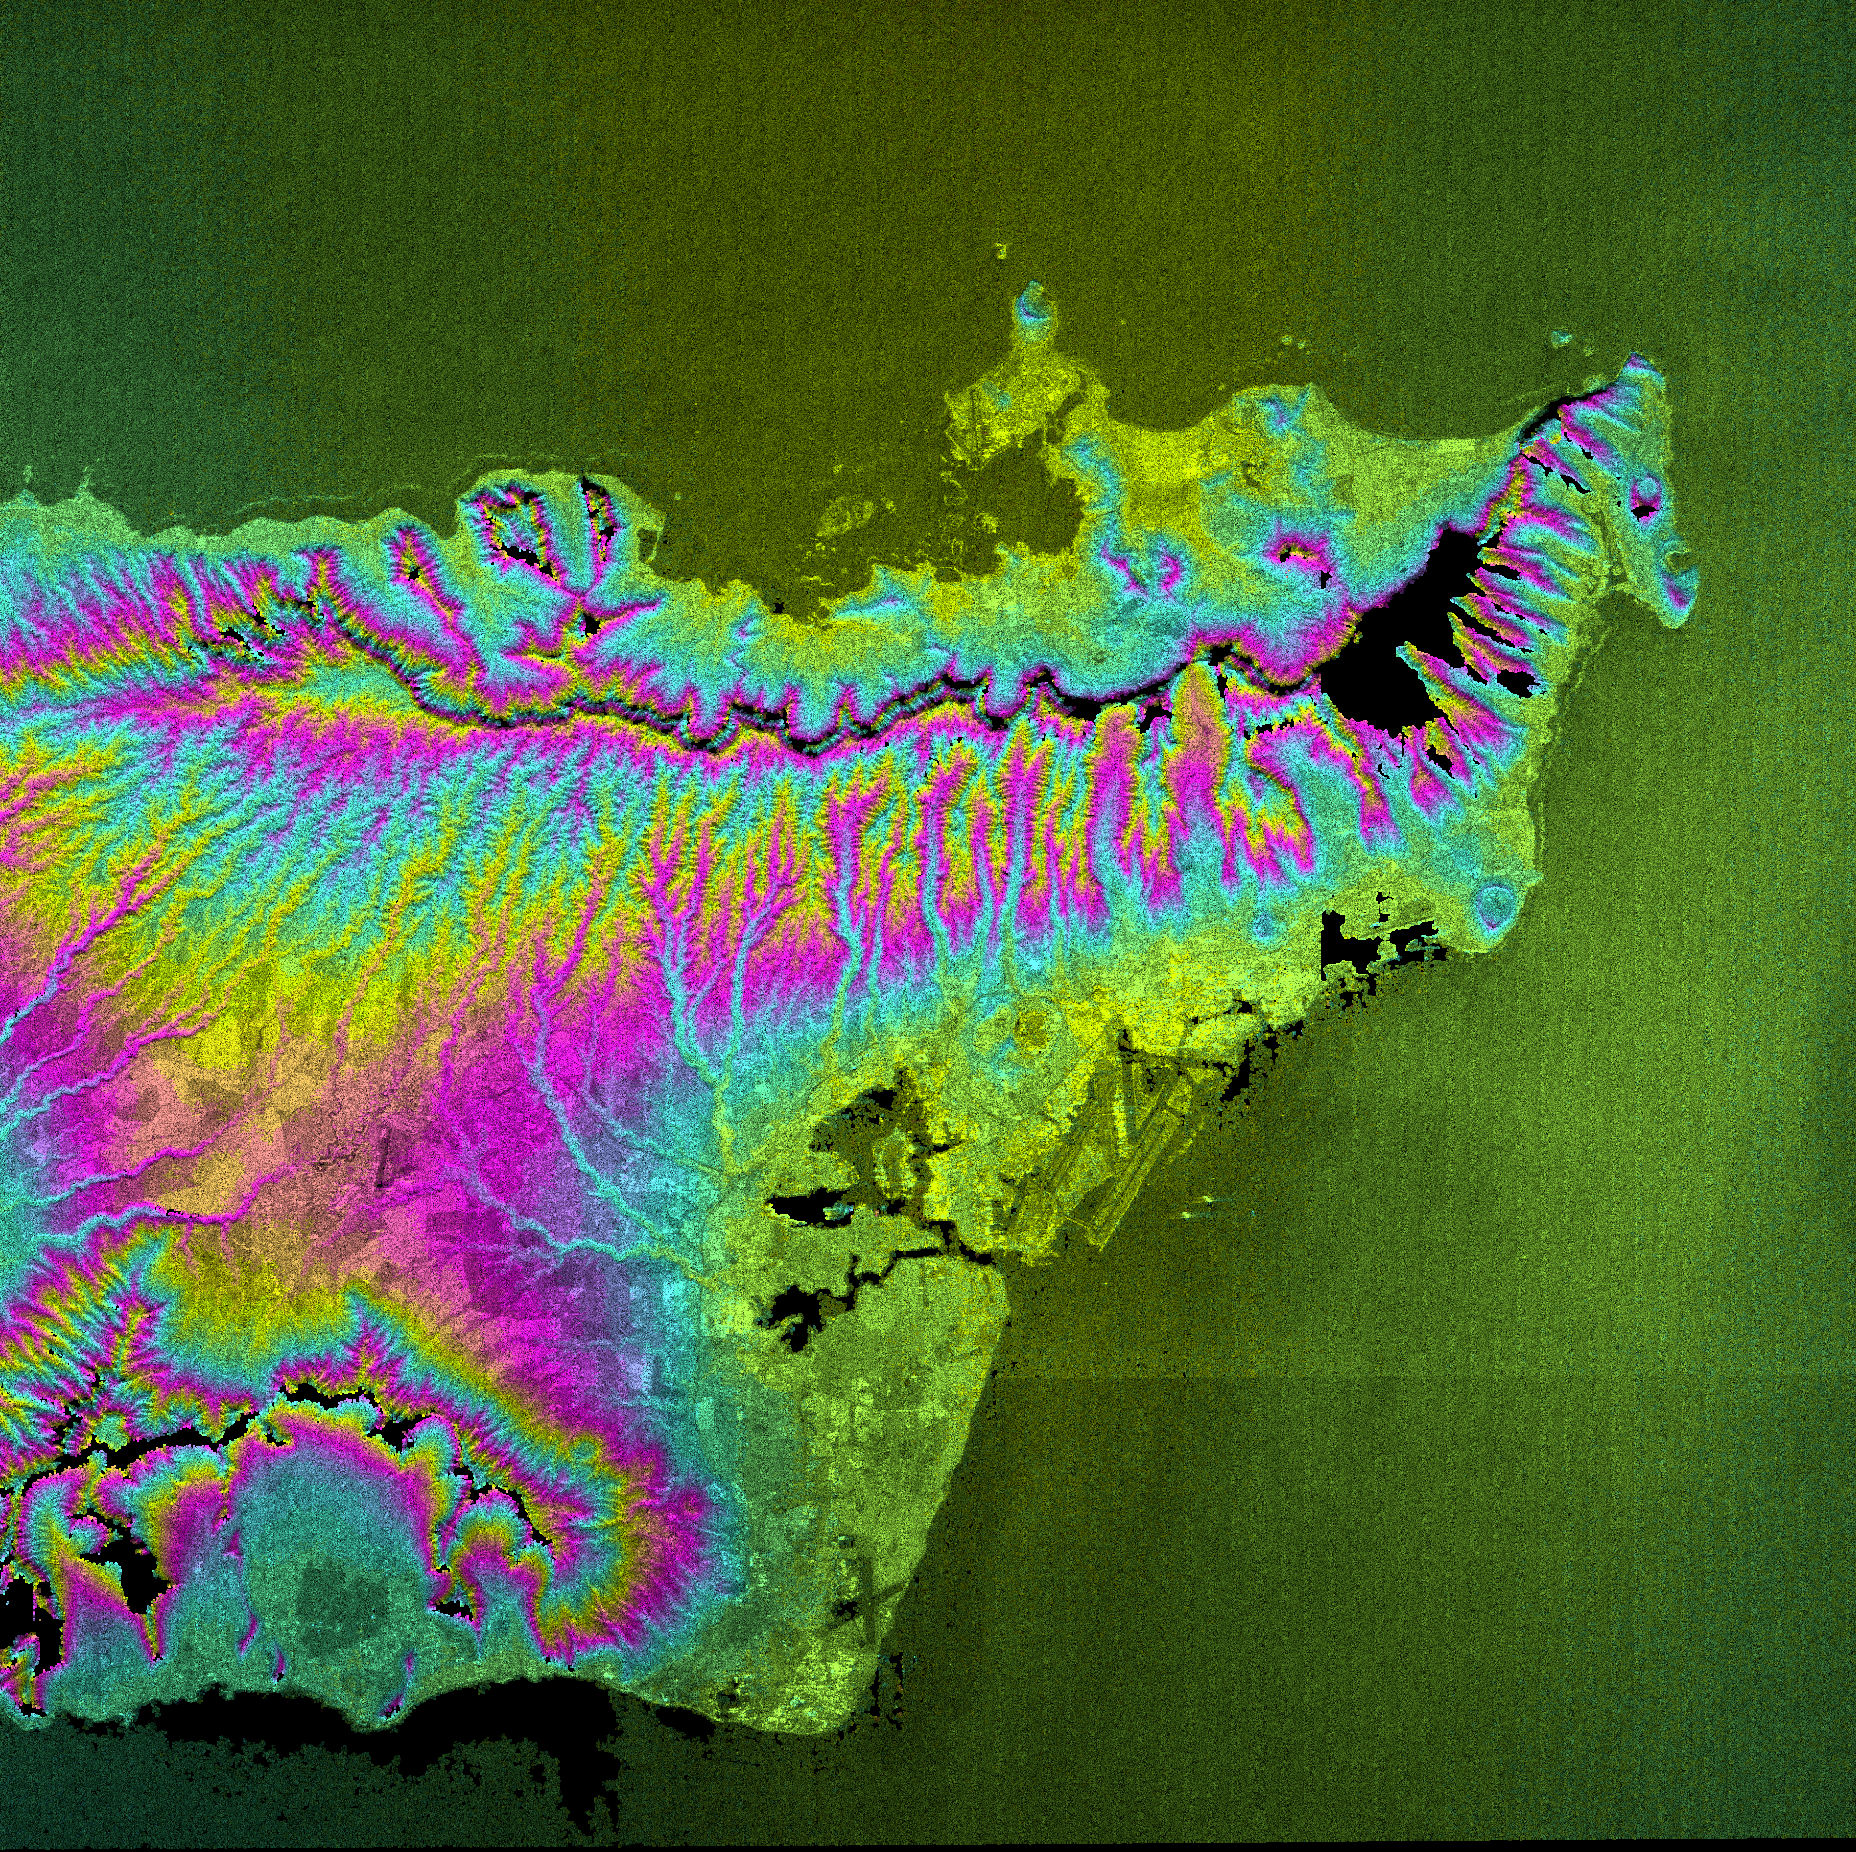

Honolulu, Hawaii Radar Image, Wrapped Color as Height

This topographic radar image shows the city of Honolulu, Hawaii and adjacent areas on the island of Oahu. Honolulu lies on the south shore of the island, right of center of the image. Just below the center is Pearl Harbor, marked by several inlets and bays. Runways of the airport can be seen to the right of Pearl Harbor. Diamond Head, an extinct volcanic crater, is a blue circle along the coast right of center. The Koolau mountain range runs through the center of the image. The steep cliffs on the north side of the range are thought to be remnants of massive landslides that ripped apart the volcanic mountains that built the island thousands of years ago. On the north shore of the island are the Mokapu Peninsula and Kaneohe Bay. High resolution topographic data allow ecologists and planners to assess the effects of urban development on the sensitive ecosystems in tropical regions.

This image combines two types of data from the Shuttle Radar Topography Mission. The image brightness corresponds to the strength of the radar signal reflected from the ground, while colors show the elevation as measured by SRTM. Each cycle of colors (from pink through blue back to pink) represents an equal amount of elevation difference (400 meters, or 1300 feet) similar to contour lines on a standard topographic map. This image contains about 2400 meters (8000 feet) of total relief.

The Shuttle Radar Topography Mission (SRTM), launched on February 11, 2000, uses the same radar instrument that comprised the Spaceborne Imaging Radar-C/X-Band Synthetic Aperture Radar (SIR-C/X-SAR) that flew twice on the Space Shuttle Endeavour in 1994. The mission is designed to collect three-dimensional measurements of the Earth’s surface. To collect the 3-D data, engineers added a 60-meter-long (200-foot) mast, an additional C-band imaging antenna and improved tracking and navigation devices. The mission is a cooperative project between the National Aeronautics and Space Administration (NASA), the National Imagery and Mapping Agency (NIMA) and the German (DLR) and Italian (ASI) space agencies. It is managed by NASA’s Jet Propulsion Laboratory, Pasadena, CA, for NASA’s Earth Science Enterprise, Washington, DC.

Size: 56 by 56 kilometers (35 by 35 miles)
Location: 21.4 deg. North lat., 157.8 deg. West lon.
Orientation: North toward upper left
Original Data Resolution: 30 meters (99 feet)
Date Acquired: February 18, 2000

Credit: NASA/JPL/NIMA